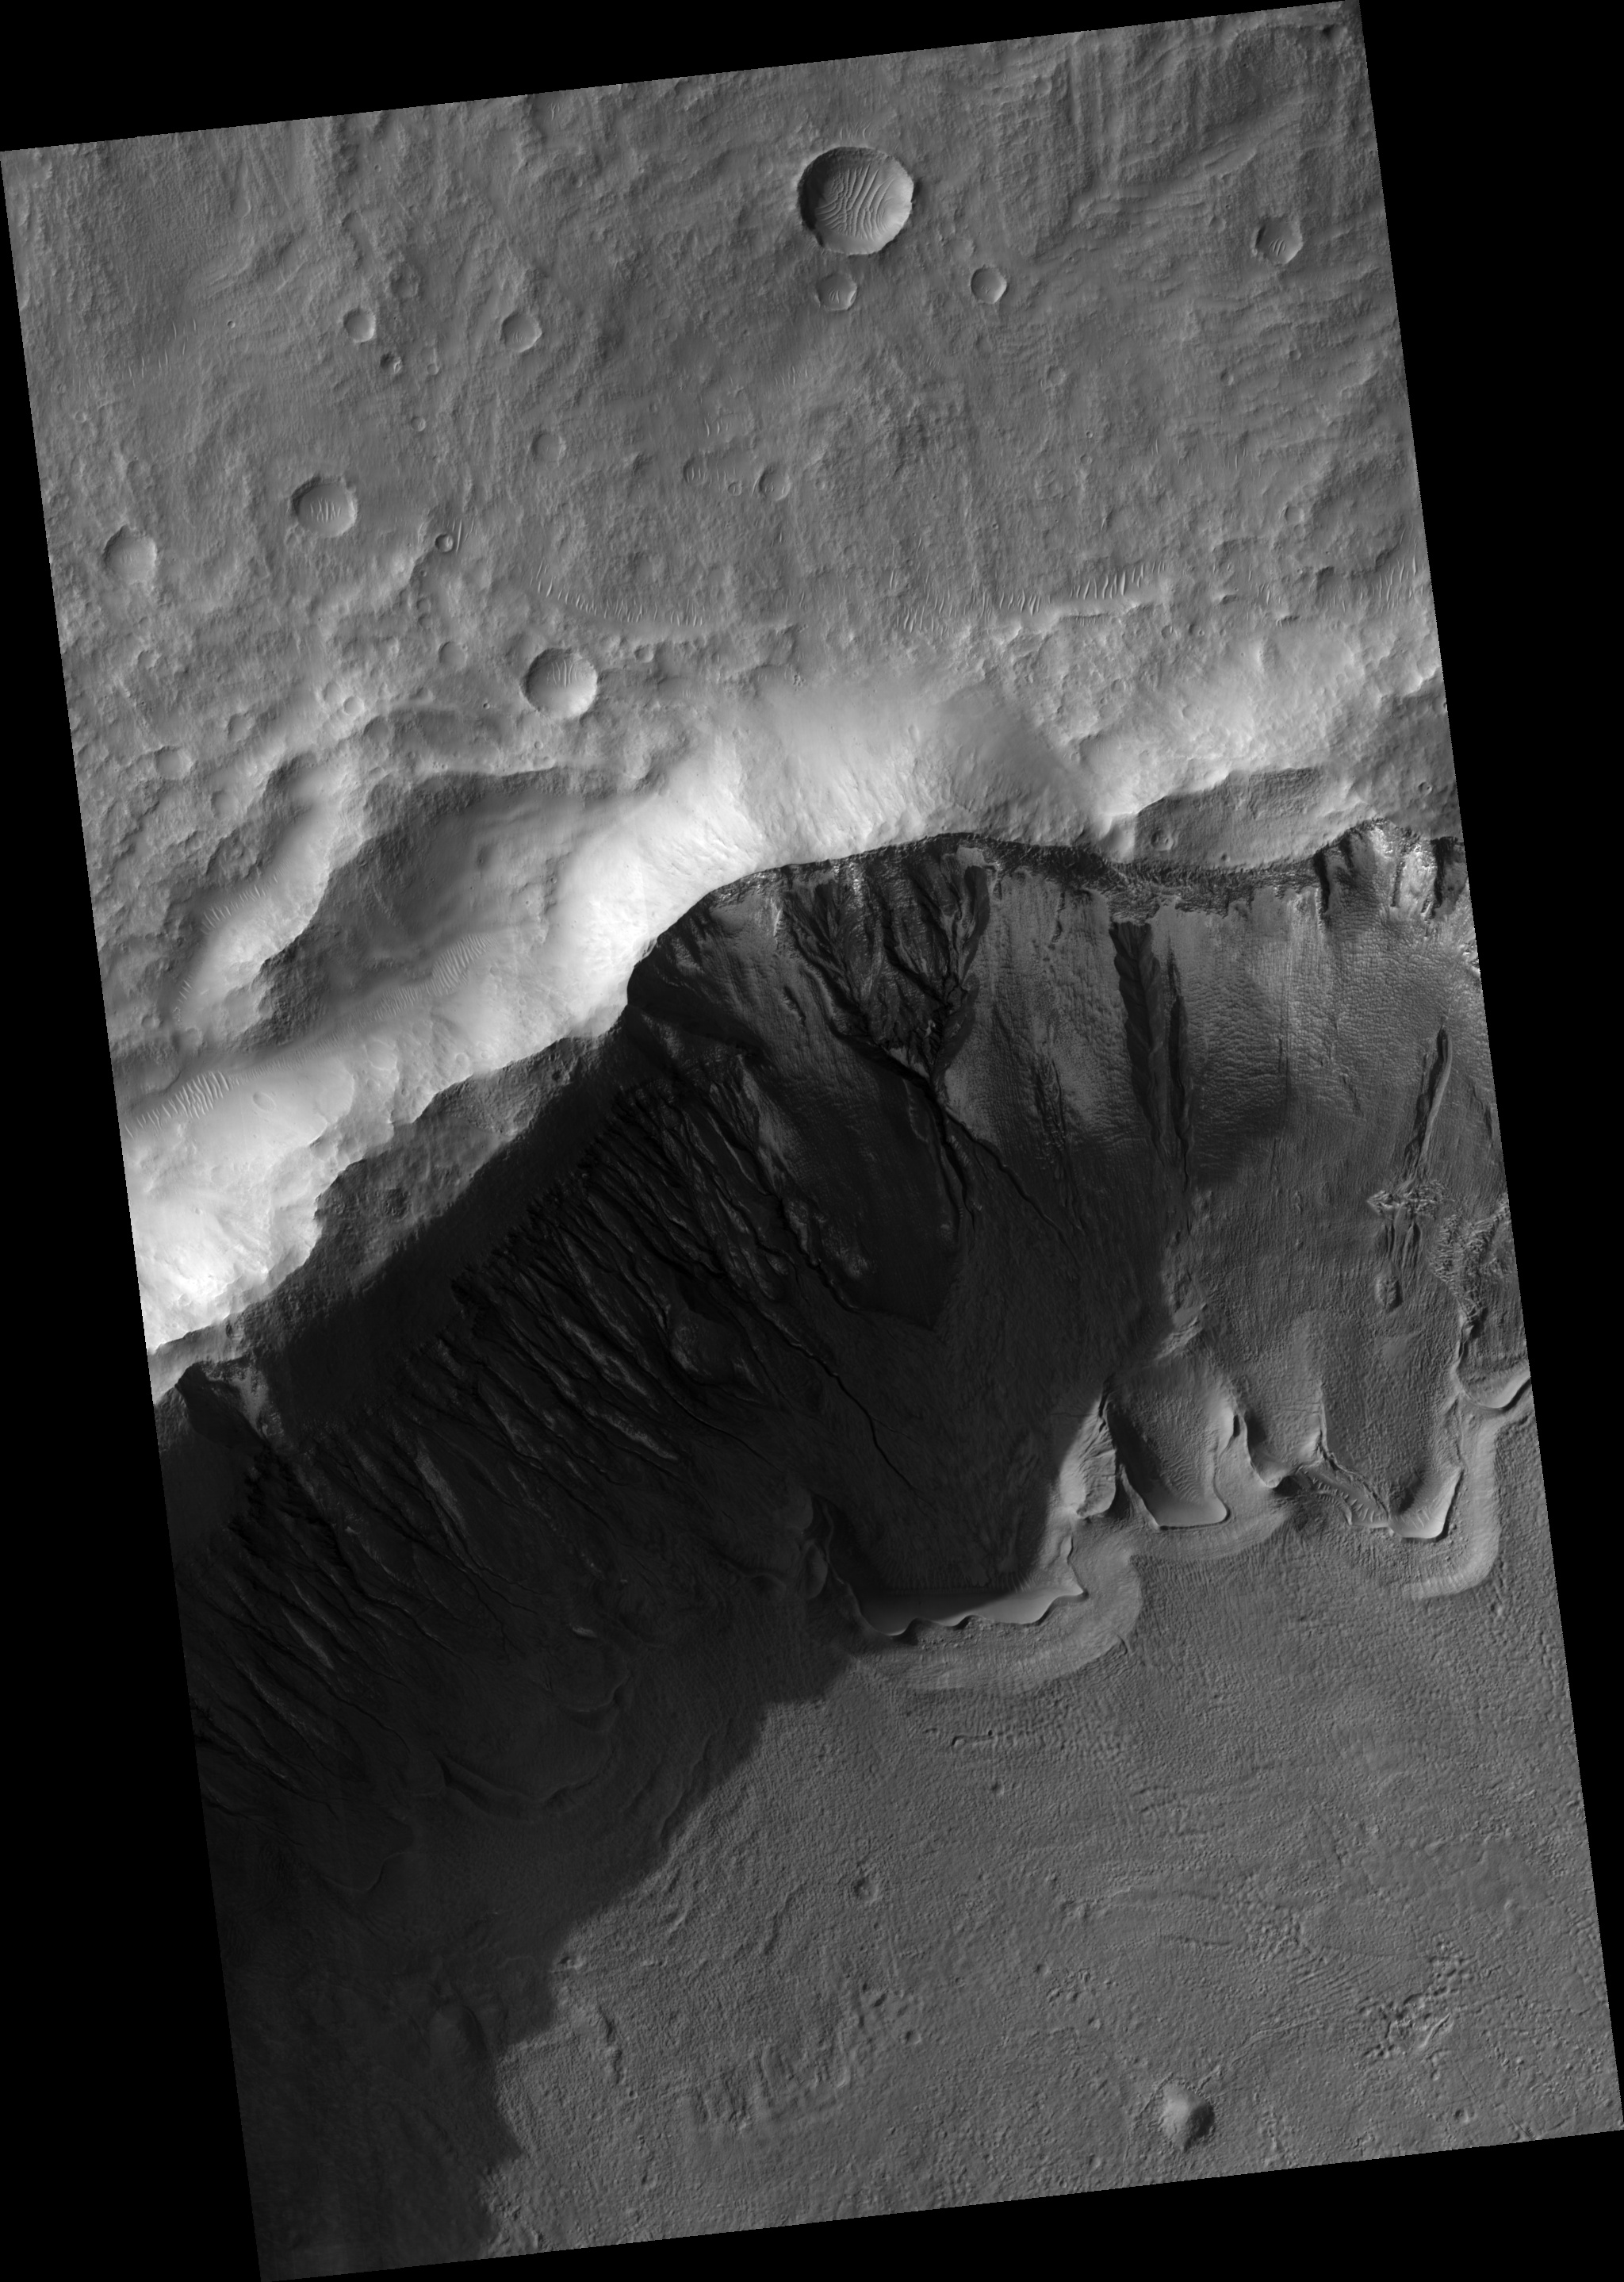

Gullies and Arcuate Ridges

This HiRISE image (PSP_001816_1410) shows gullies and arcuate ridges in a crater in the southern hemisphere of Mars. Arcuate ridges and gullies are found together at many places on Mars, which has led some researchers to suggest that their coexistence may be a result of a single process.

Conversely, there are many locations on Mars where gullies and arcuate ridges are found alone, causing the debate about the relationship, or lack thereof, between their origins to continue. The bright regions in this image are frost, probably water frost, that is deposited and removed seasonally.

The arcuate ridges are the wavy features on the crater floor. They appear to parallel the alcove heads (upslope end) of the gullies. Arcuate ridges resemble protalus ramparts that are found on Earth. Protalus ramparts form at the bottom of snow-covered slopes when rock debris becomes separated from the slope face and accumulates downslope.

There is a mantled unit that covers the majority of the mid-latitudes of Mars that is thought to be ice-rich. This mantled unit drapes over topography and likely contains large amounts of dust, creating a dusty “snowpack.” It is unknown how arcuate ridges form on Mars, but they are thought to be a result of mass wasting of ice-rich materials, possibly sections of the mantled unit.

The gullies seen in this image exhibit a range of morphologies. The large gully in the center of the image is deeply incised with a wide alcove. The gullies on the west (left) rim of the crater have small alcoves and tiny channels. Many of the channels appear to start at one of the fine layers that can be seen along this wall (see subimage, ~ 800 meters across). It is possible that water came from underground along these layers to form the gullies. The gully on the far left of the image extends all the way to the top of the slope. It is likely that the water that fed this gully came from one of the layers and then the slope experienced headward (upslope) erosion and collapse to extend the alcove to the crater rim.

The alternating stripes on the left side of the image are camera artifacts, not Martian features.

Observation Toolbox
Acquisition date: 12 December 2006
Local Mars time: 3:44 PM
Degrees latitude (centered): : -38.7°
Degrees longitude (East): 194.0°
Range to target site: 253.5 km (158.4 miles)
Original image scale range: 25.4 cm/pixel (with 1 x 1 binning) so objects ~76 cm across are resolved
Map-projected scale: 25 cm/pixel and north is up
Map-projection: EQUIRECTANGULAR
Emission angle: 0.6°
Phase angle: 72.5°
Solar incidence angle: 73°, with the Sun about 17° above the horizon
Solar longitude: 151.0°, Northern Summer

NASA’s Jet Propulsion Laboratory, a division of the California Institute of Technology in Pasadena, manages the Mars Reconnaissance Orbiter for NASA’s Science Mission Directorate, Washington. Lockheed Martin Space Systems, Denver, is the prime contractor for the project and built the spacecraft. The High Resolution Imaging Science Experiment is operated by the University of Arizona, Tucson, and the instrument was built by Ball Aerospace and Technology Corp., Boulder, Colo.

Credit: NASA/JPL/Univ. of Arizona